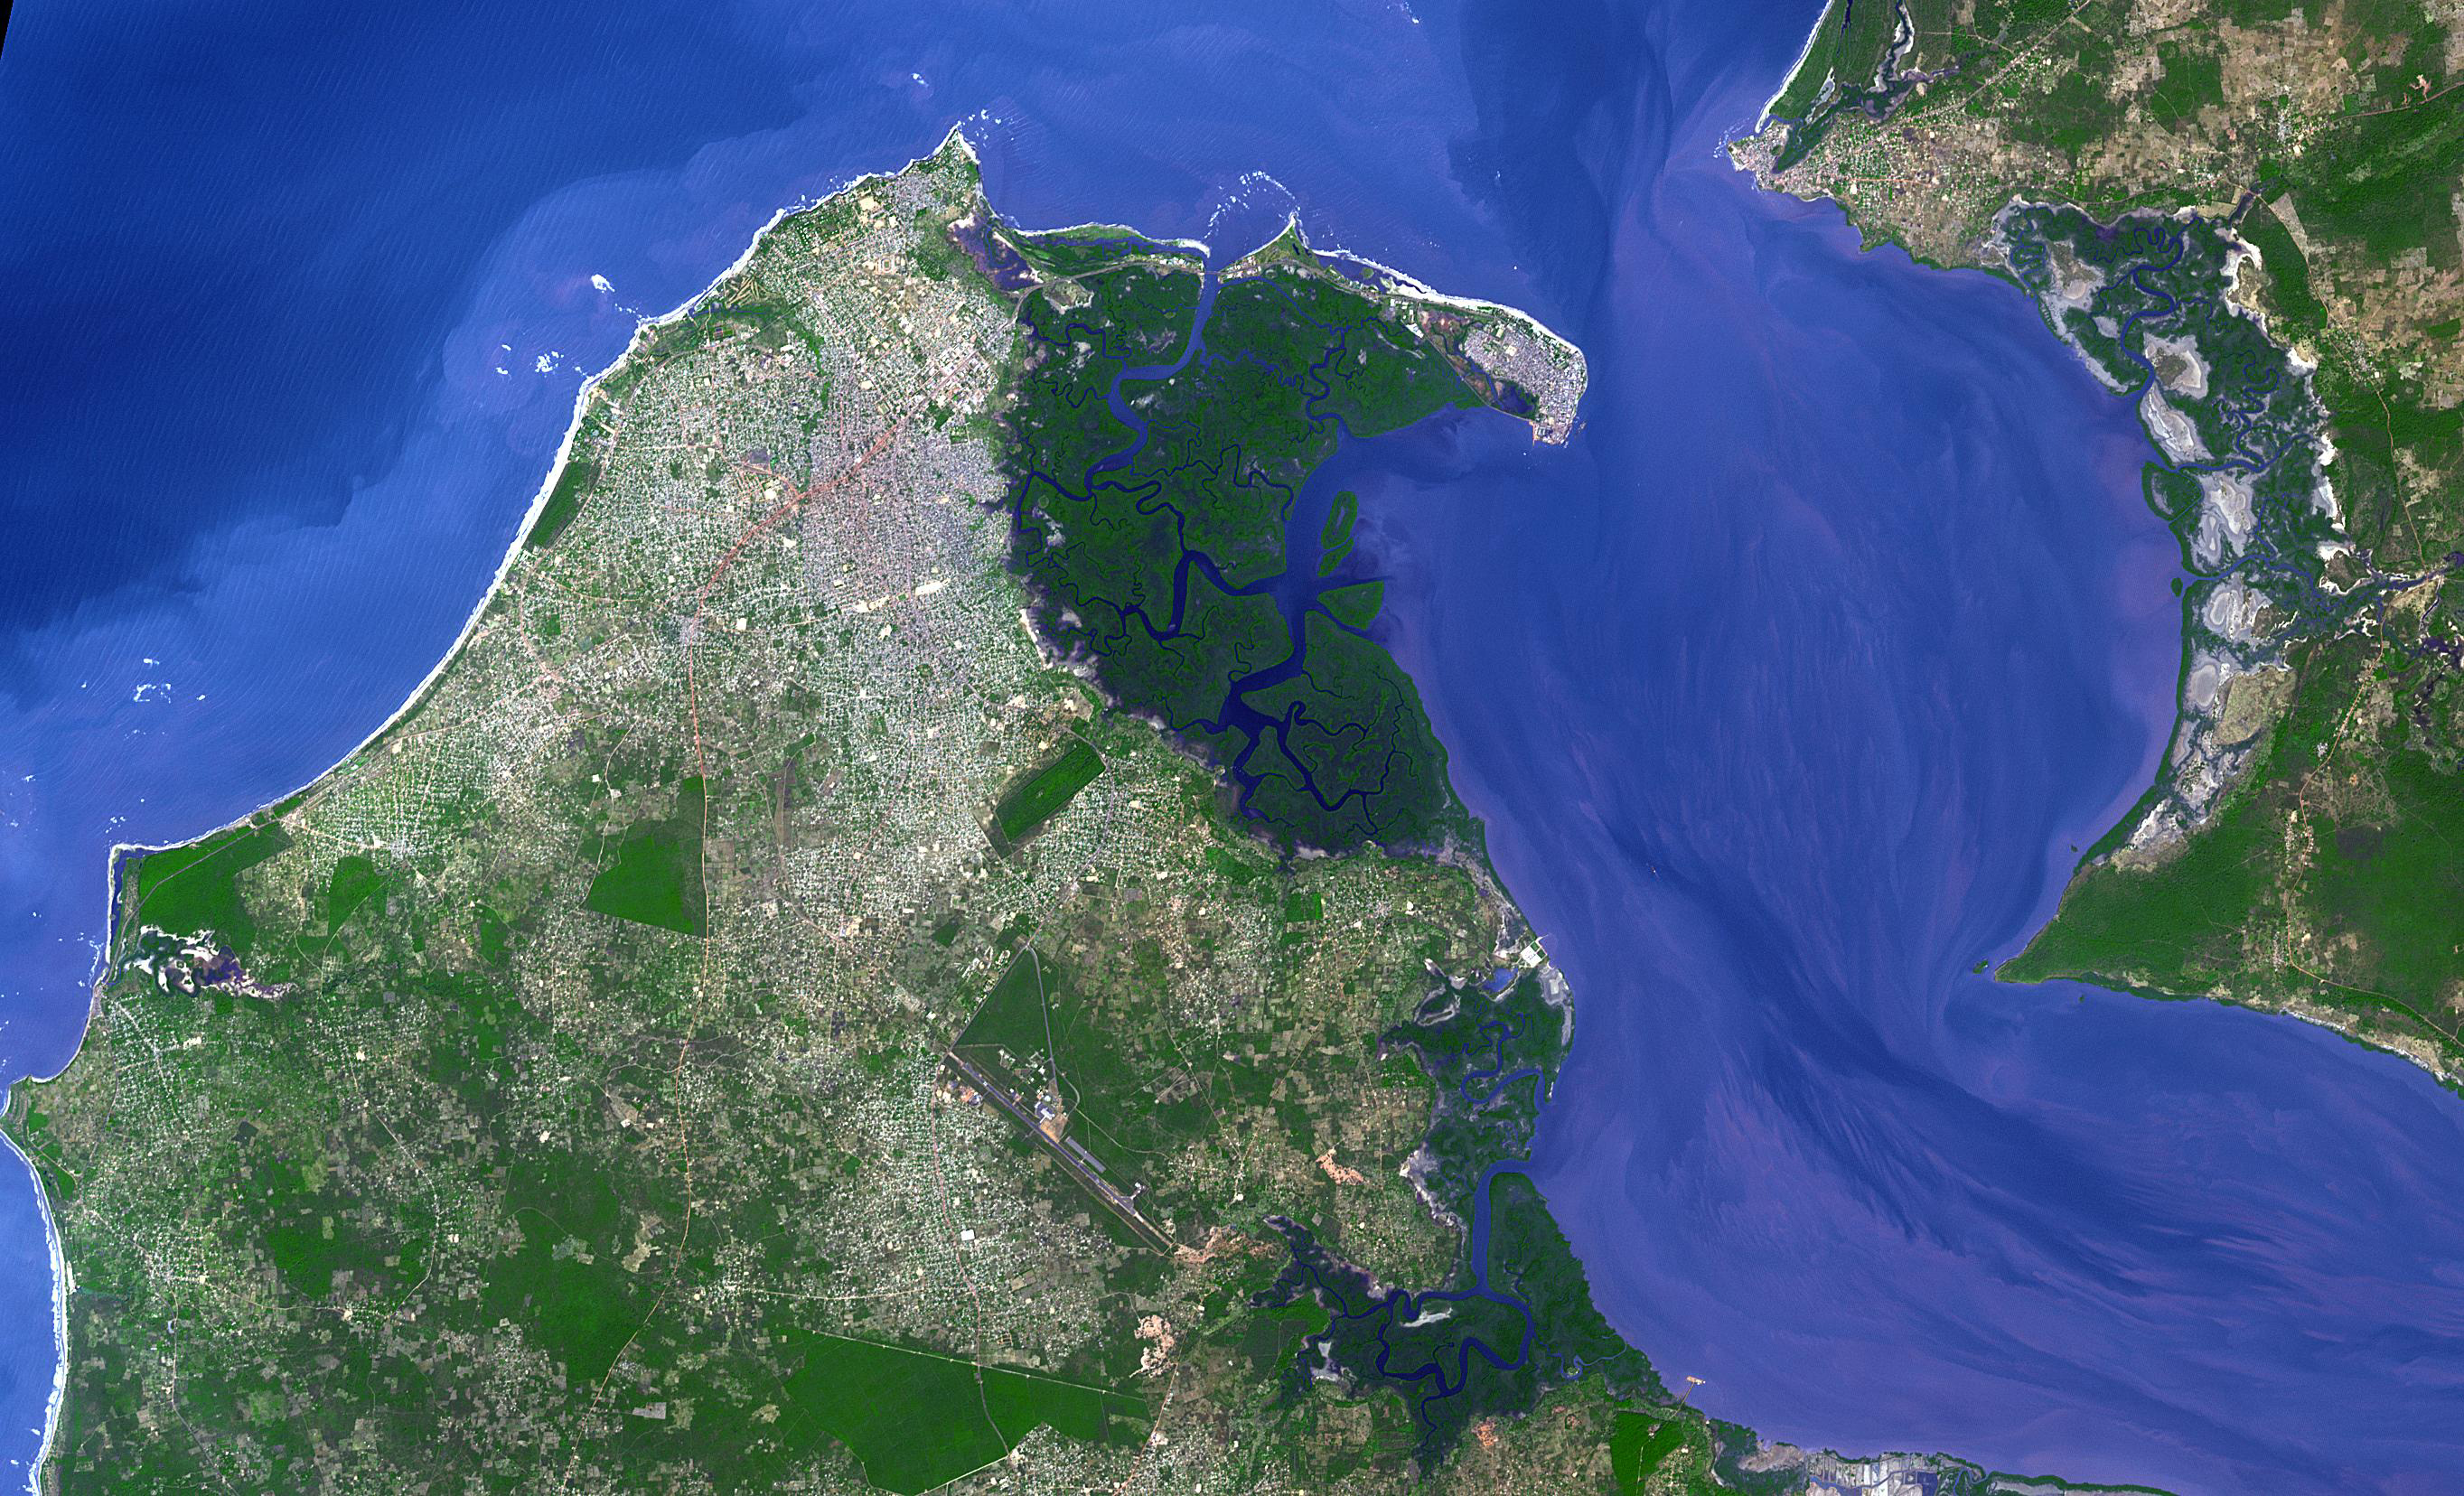

Banjul, The Gambia

Banjul is the capital of The Gambia; it is located on St. Mary’s Island, where the Gambia River enters the Atlantic Ocean in western Africa. The small city is surrounded by mangroves and water; it is connected to the rest of the country by ferries and a bridge. Peanut processing is the country’s principal industry (Wikipedia). The image was acquired December 17, 2009, covers an area of 27.4 by 43.2 km, and is located at 13.5 degrees north, 16.6 degrees west.

With its 14 spectral bands from the visible to the thermal infrared wavelength region and its high spatial resolution of about 50 to 300 feet (15 to 90 meters), ASTER images Earth to map and monitor the changing surface of our planet. ASTER is one of five Earth-observing instruments launched Dec. 18, 1999, on Terra. The instrument was built by Japan’s Ministry of Economy, Trade and Industry. A joint U.S./Japan science team is responsible for validation and calibration of the instrument and data products.

The broad spectral coverage and high spectral resolution of ASTER provides scientists in numerous disciplines with critical information for surface mapping and monitoring of dynamic conditions and temporal change. Example applications are monitoring glacial advances and retreats; monitoring potentially active volcanoes; identifying crop stress; determining cloud morphology and physical properties; wetlands evaluation; thermal pollution monitoring; coral reef degradation; surface temperature mapping of soils and geology; and measuring surface heat balance.

The U.S. science team is located at NASA’s Jet Propulsion Laboratory in Pasadena, Calif. The Terra mission is part of NASA’s Science Mission Directorate, Washington.

Credit: NASA/METI/AIST/Japan Space Systems, and U.S./Japan ASTER Science Team